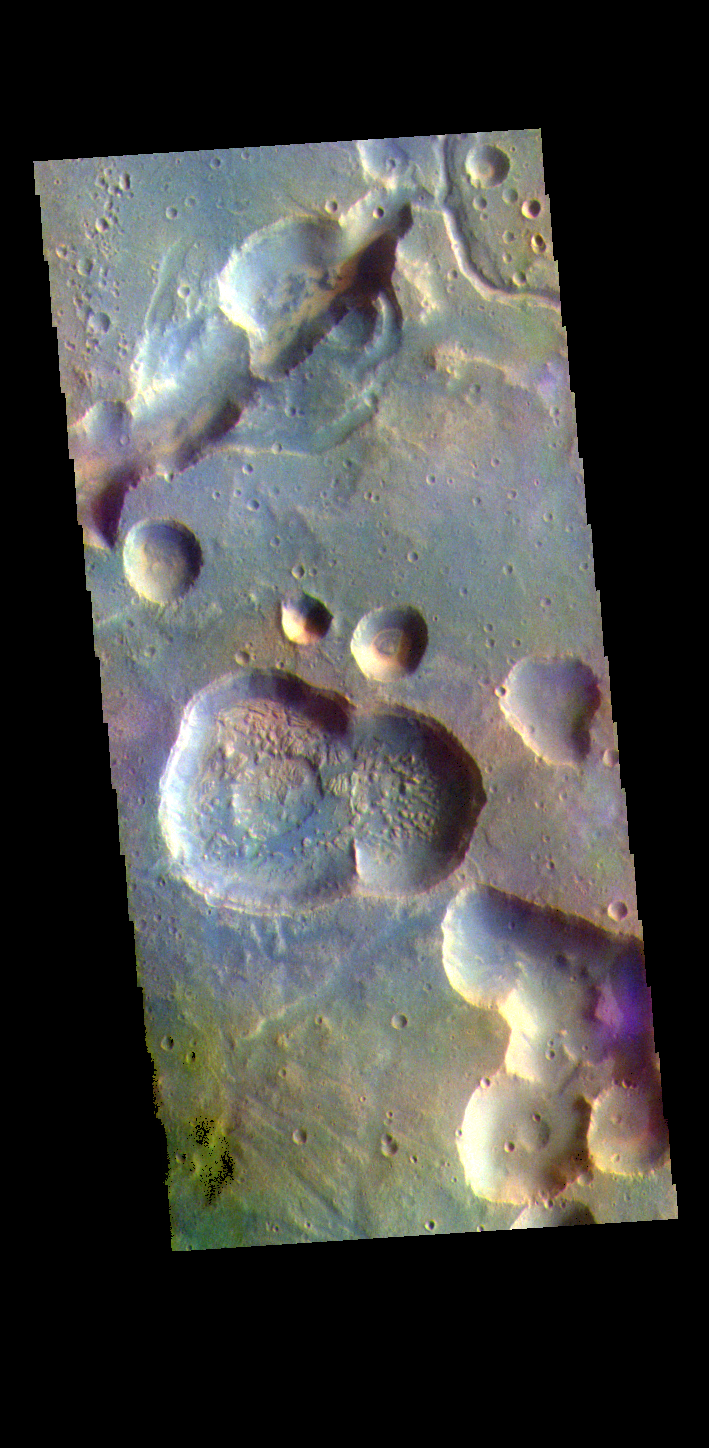

Arabia Terra – False Color

The THEMIS VIS camera contains 5 filters. The data from different filters can be combined in multiple ways to create a false color image. These false color images may reveal subtle variations of the surface not easily identified in a single band image. Today’s false color image shows part of northern Arabia Terra. Arabia Terra is one of the oldest surface regions on Mars and contains a large variety of surface features. The region is dissected with numerous unnamed channels of all sizes and complexities, as well as numerous pits of unknown origin. The channel in this image is one of many small channels that coalesce into larger channels that eventually empty into the lower elevation northern plains of Acidalia Planitia.

Credit: NASA/JPL-Caltech/ASU